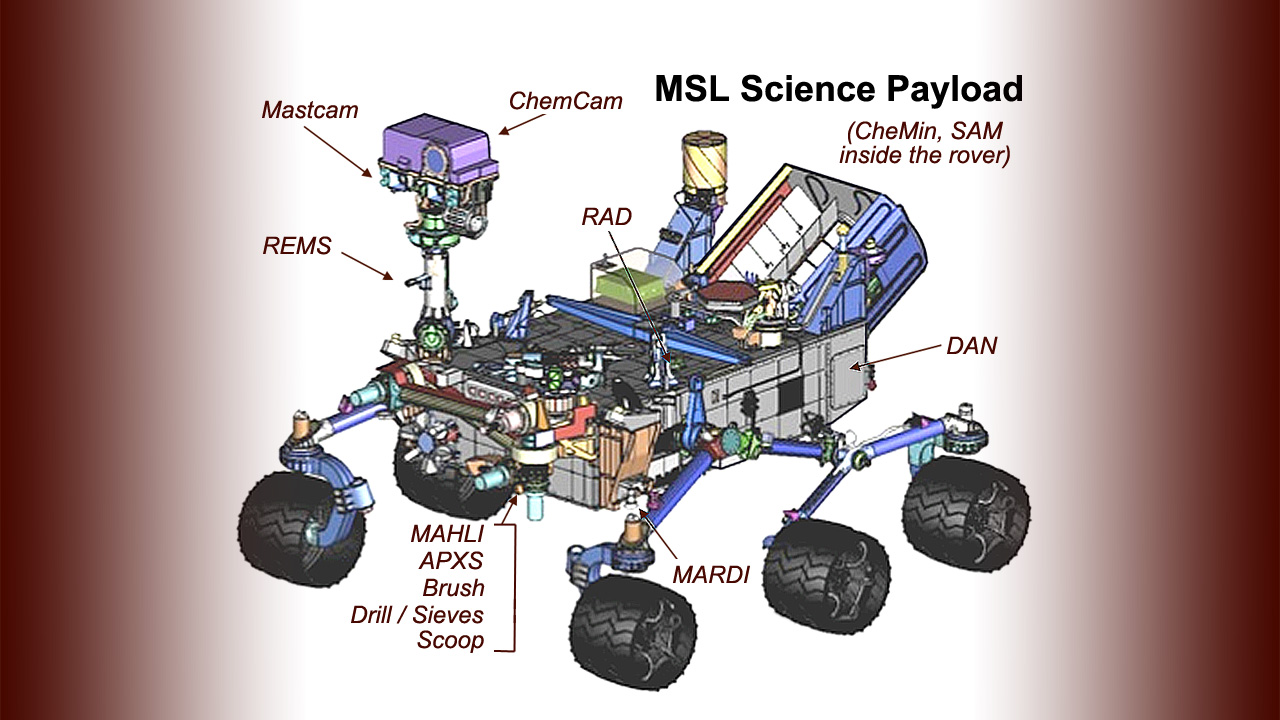

Diverse Science Payload on Mars Rover Curiosity

This drawing of the Mars Science Laboratory mission’s rover, Curiosity, indicates the location of science instruments and some other tools on the car-size rover.

Clockwise from upper left:

Mastcam is the Mast Camera instrumentChemCam is the Chemistry and Camera instrumentRAD is the Radiation Assessment Detector instrumentCheMin is the Chemistry and Mineralogy instrumentSAM is the Sample Analysis at Mars instrumentDAN is the Dynamic Albedo of Neutrons instrumentMARDI is the Mars Descent Imager instrumentMAHLI is the Mars Hand Lens Imager instrumentAPXS is the Alpha Particle X-ray Spectrometer instrumentThe brush, drill, sieves and scoop are tools on the rover’s robotic armREMS is the Rover Environmental Monitoring Station
The Mars Science Laboratory spacecraft is being prepared for launch during the period Nov. 25 to Dec. 18, 2011. In a prime mission lasting one Martian year — nearly two Earth years — after landing, researchers will use the rover’s tools to study whether the landing region has had environmental conditions favorable for supporting microbial life and for preserving clues about whether life existed.

Credit: NASA/JPL-Caltech